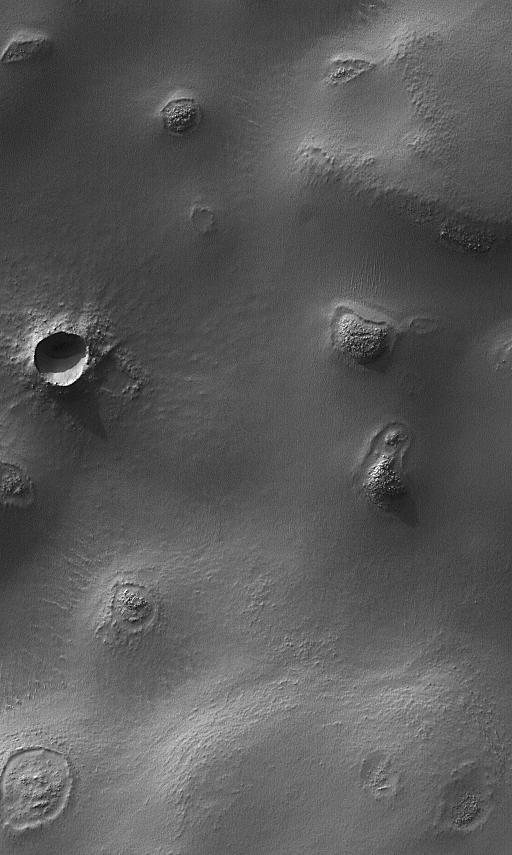

Argyre Planitia Scene

12 January 2004
This Mars Global Surveyor (MGS) Mars Orbiter Camera (MOC) image shows buttes, craters, and exhuming impact craters in central Argyre Planitia. This wintertime view is illuminated by sunlight from the upper left and covers an area bout 3 km (1.9 mi) wide. The picture is located near 52.5°S, 42.6°W.

Credit: NASA/JPL/Malin Space Science Systems